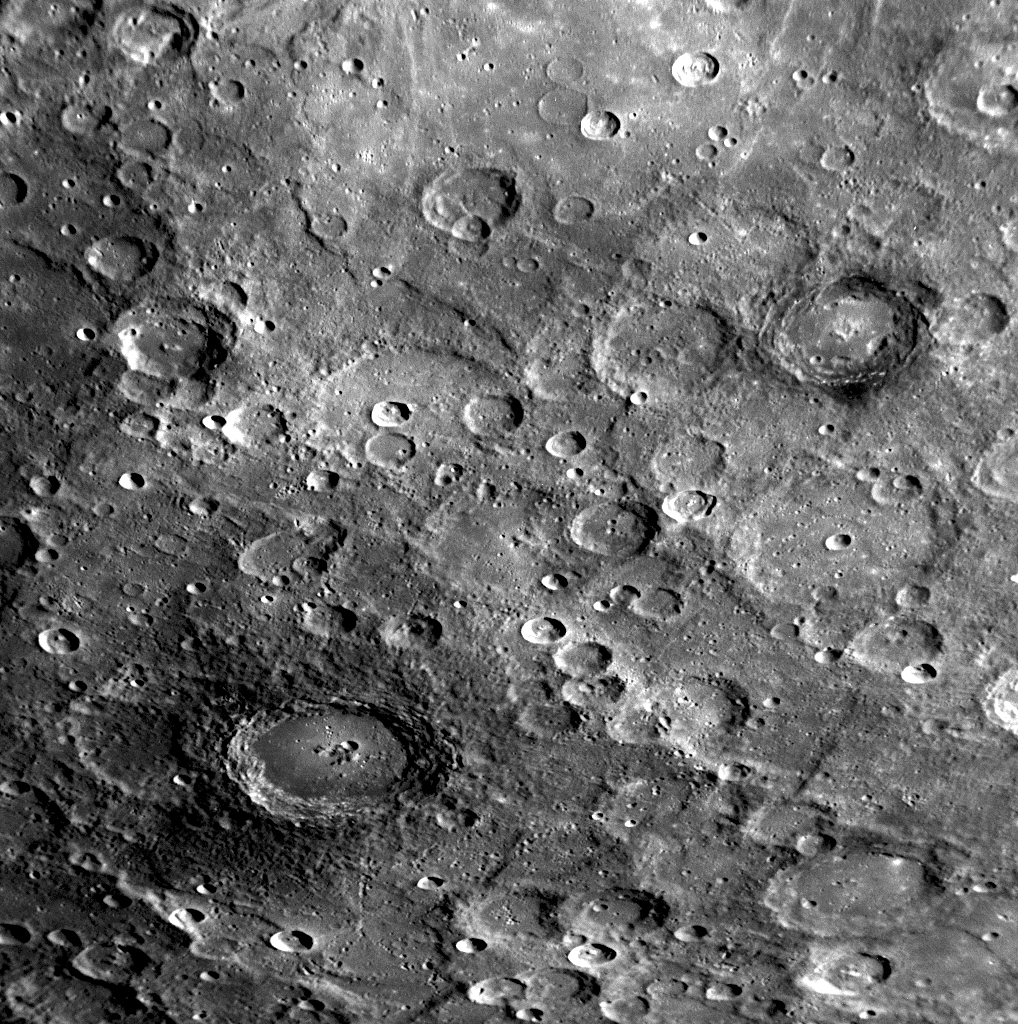

Craters with Dark Halos on Mercury

As MESSENGER flew by Mercury, the Narrow Angle Camera (NAC) of the Mercury Dual Imaging System (MDIS) captured this view on January 14, 2008. Two of the larger craters in this image appear to have darkened crater rims and partial “halos” of dark material immediately surrounding the craters. Both craters appear to have nearly complete rims and interior terraced walls, suggesting that they formed more recently than the other nearby shallower craters of similar size. There are two possible explanations for their dark halos: (1) Darker subsurface material may have been excavated during the explosions from the asteroid or comet impacts that produced the craters. (2) Large cratering explosions may have melted a fraction of the rocky surface material involved in the explosions, splashing so-called “impact melts” across the surface; such melted rock is often darker (lower albedo) than the pre-impact target material. In either case, the association of the dark material with relatively recently formed craters suggests that the processes that gradually homogenize Mercury’s surface materials have not yet had time to reduce the contrast of these dark halos. The crater with associated dark material in the lower-left part of this image is about 100 km (60 miles) in diameter, and the crater with patches of dark material in the upper right is about 70 km (40 miles) across. These dark-halo craters, located near Mercury’s south pole, are also visible in the previously released false-color image created from three Wide Angle Camera (WAC) frames (see PIA10398).

Information from images taken in the 11 different color filters of the WAC will help MESSENGER scientists to understand the nature of the dark material associated with the craters shown in this image and will determine whether they reveal the presence of subsurface material of a different composition, are examples of impact melt, or perhaps have some other explanation.

Image Mission Elapsed Time (MET): 108828161

These images are from MESSENGER, a NASA Discovery mission to conduct the first orbital study of the innermost planet, Mercury. For information regarding the use of images, see the MESSENGER image use policy.

Credit: NASA/Johns Hopkins University Applied Physics Laboratory/Carnegie Institution of Washington